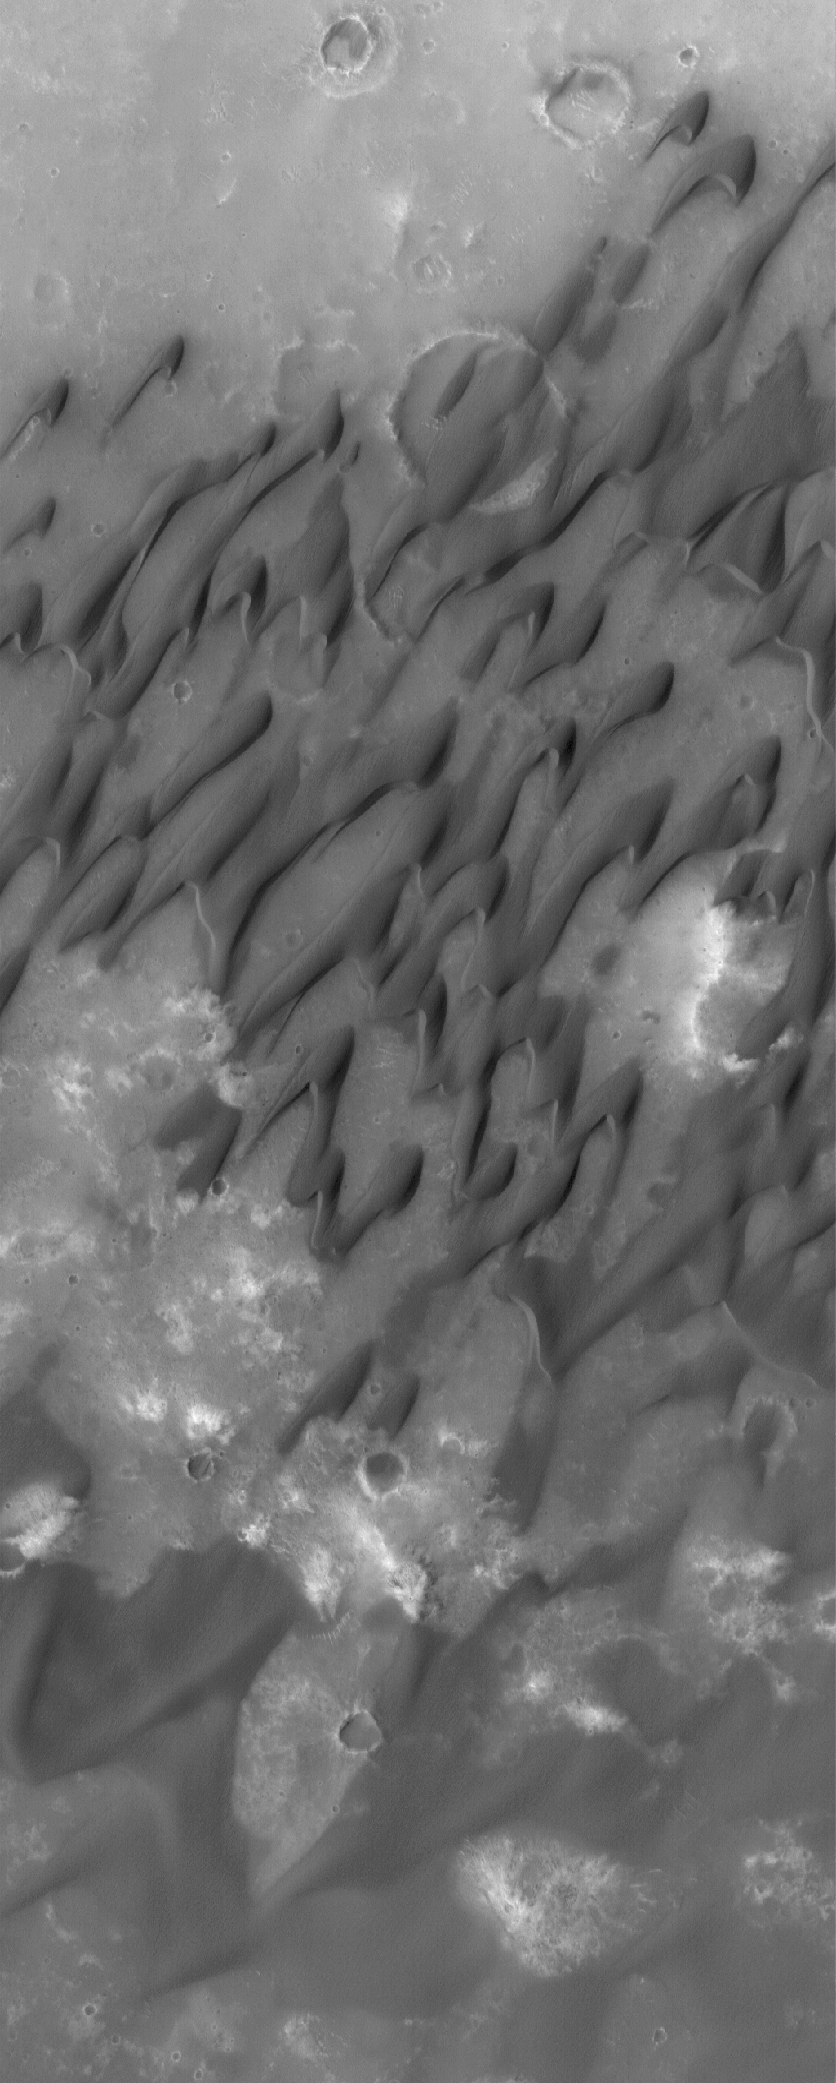

Dunes of Herschel

4 August 2005
This Mars Global Surveyor (MGS) Mars Orbiter Camera (MOC) image shows dark-toned sand dunes on the floor of the large martian impact crater, Herschel, located in the Terra Cimmeria region of Mars. The winds responsible for these dunes blew from the northeast (upper right).

Location near: 15.7°S, 228.6°W
Image width: width: ~3 km (~1.9 mi)
Illumination from: upper left
Season: Southern Spring

Credit: NASA/JPL/Malin Space Science Systems